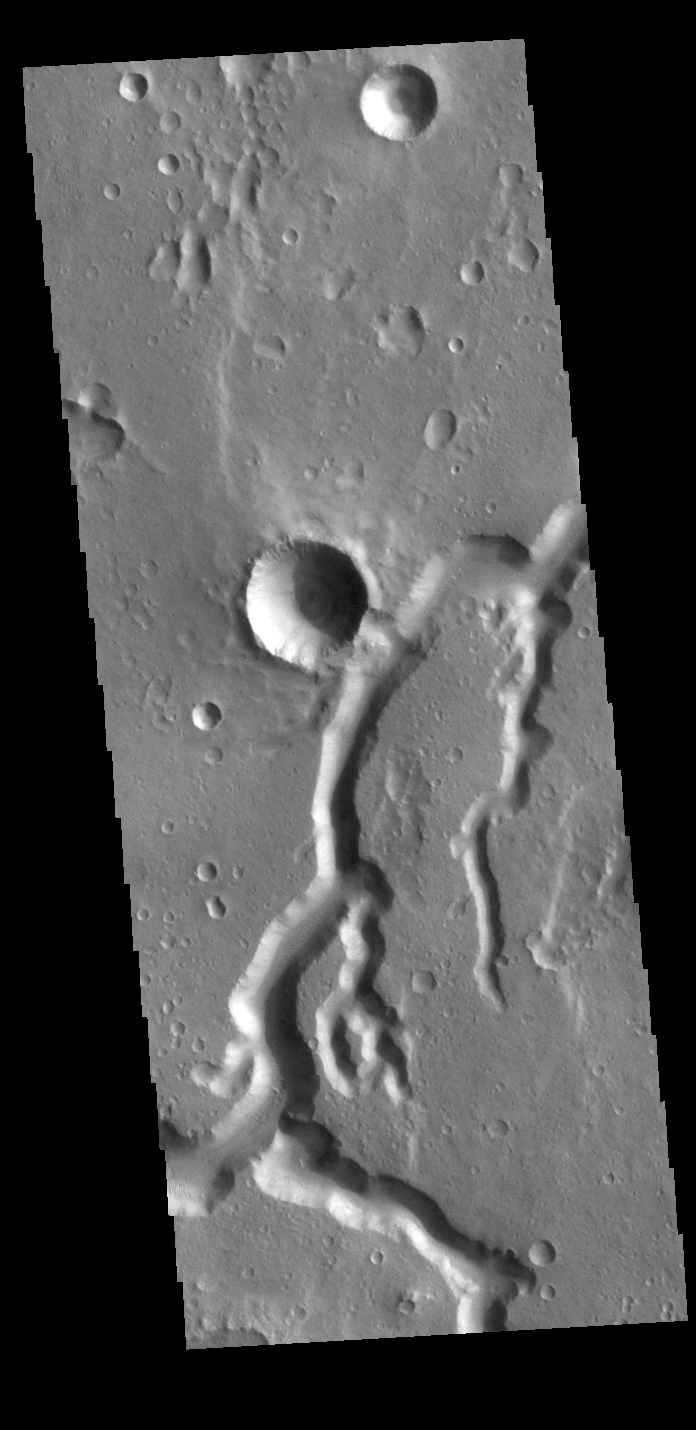

Nanedi Valles

This VIS image shows a section of Nanedi Valles. Located In Xanthe Terra, the channel system is more than 500 km (310 miles) long.

Credit: NASA/JPL-Caltech/ASU